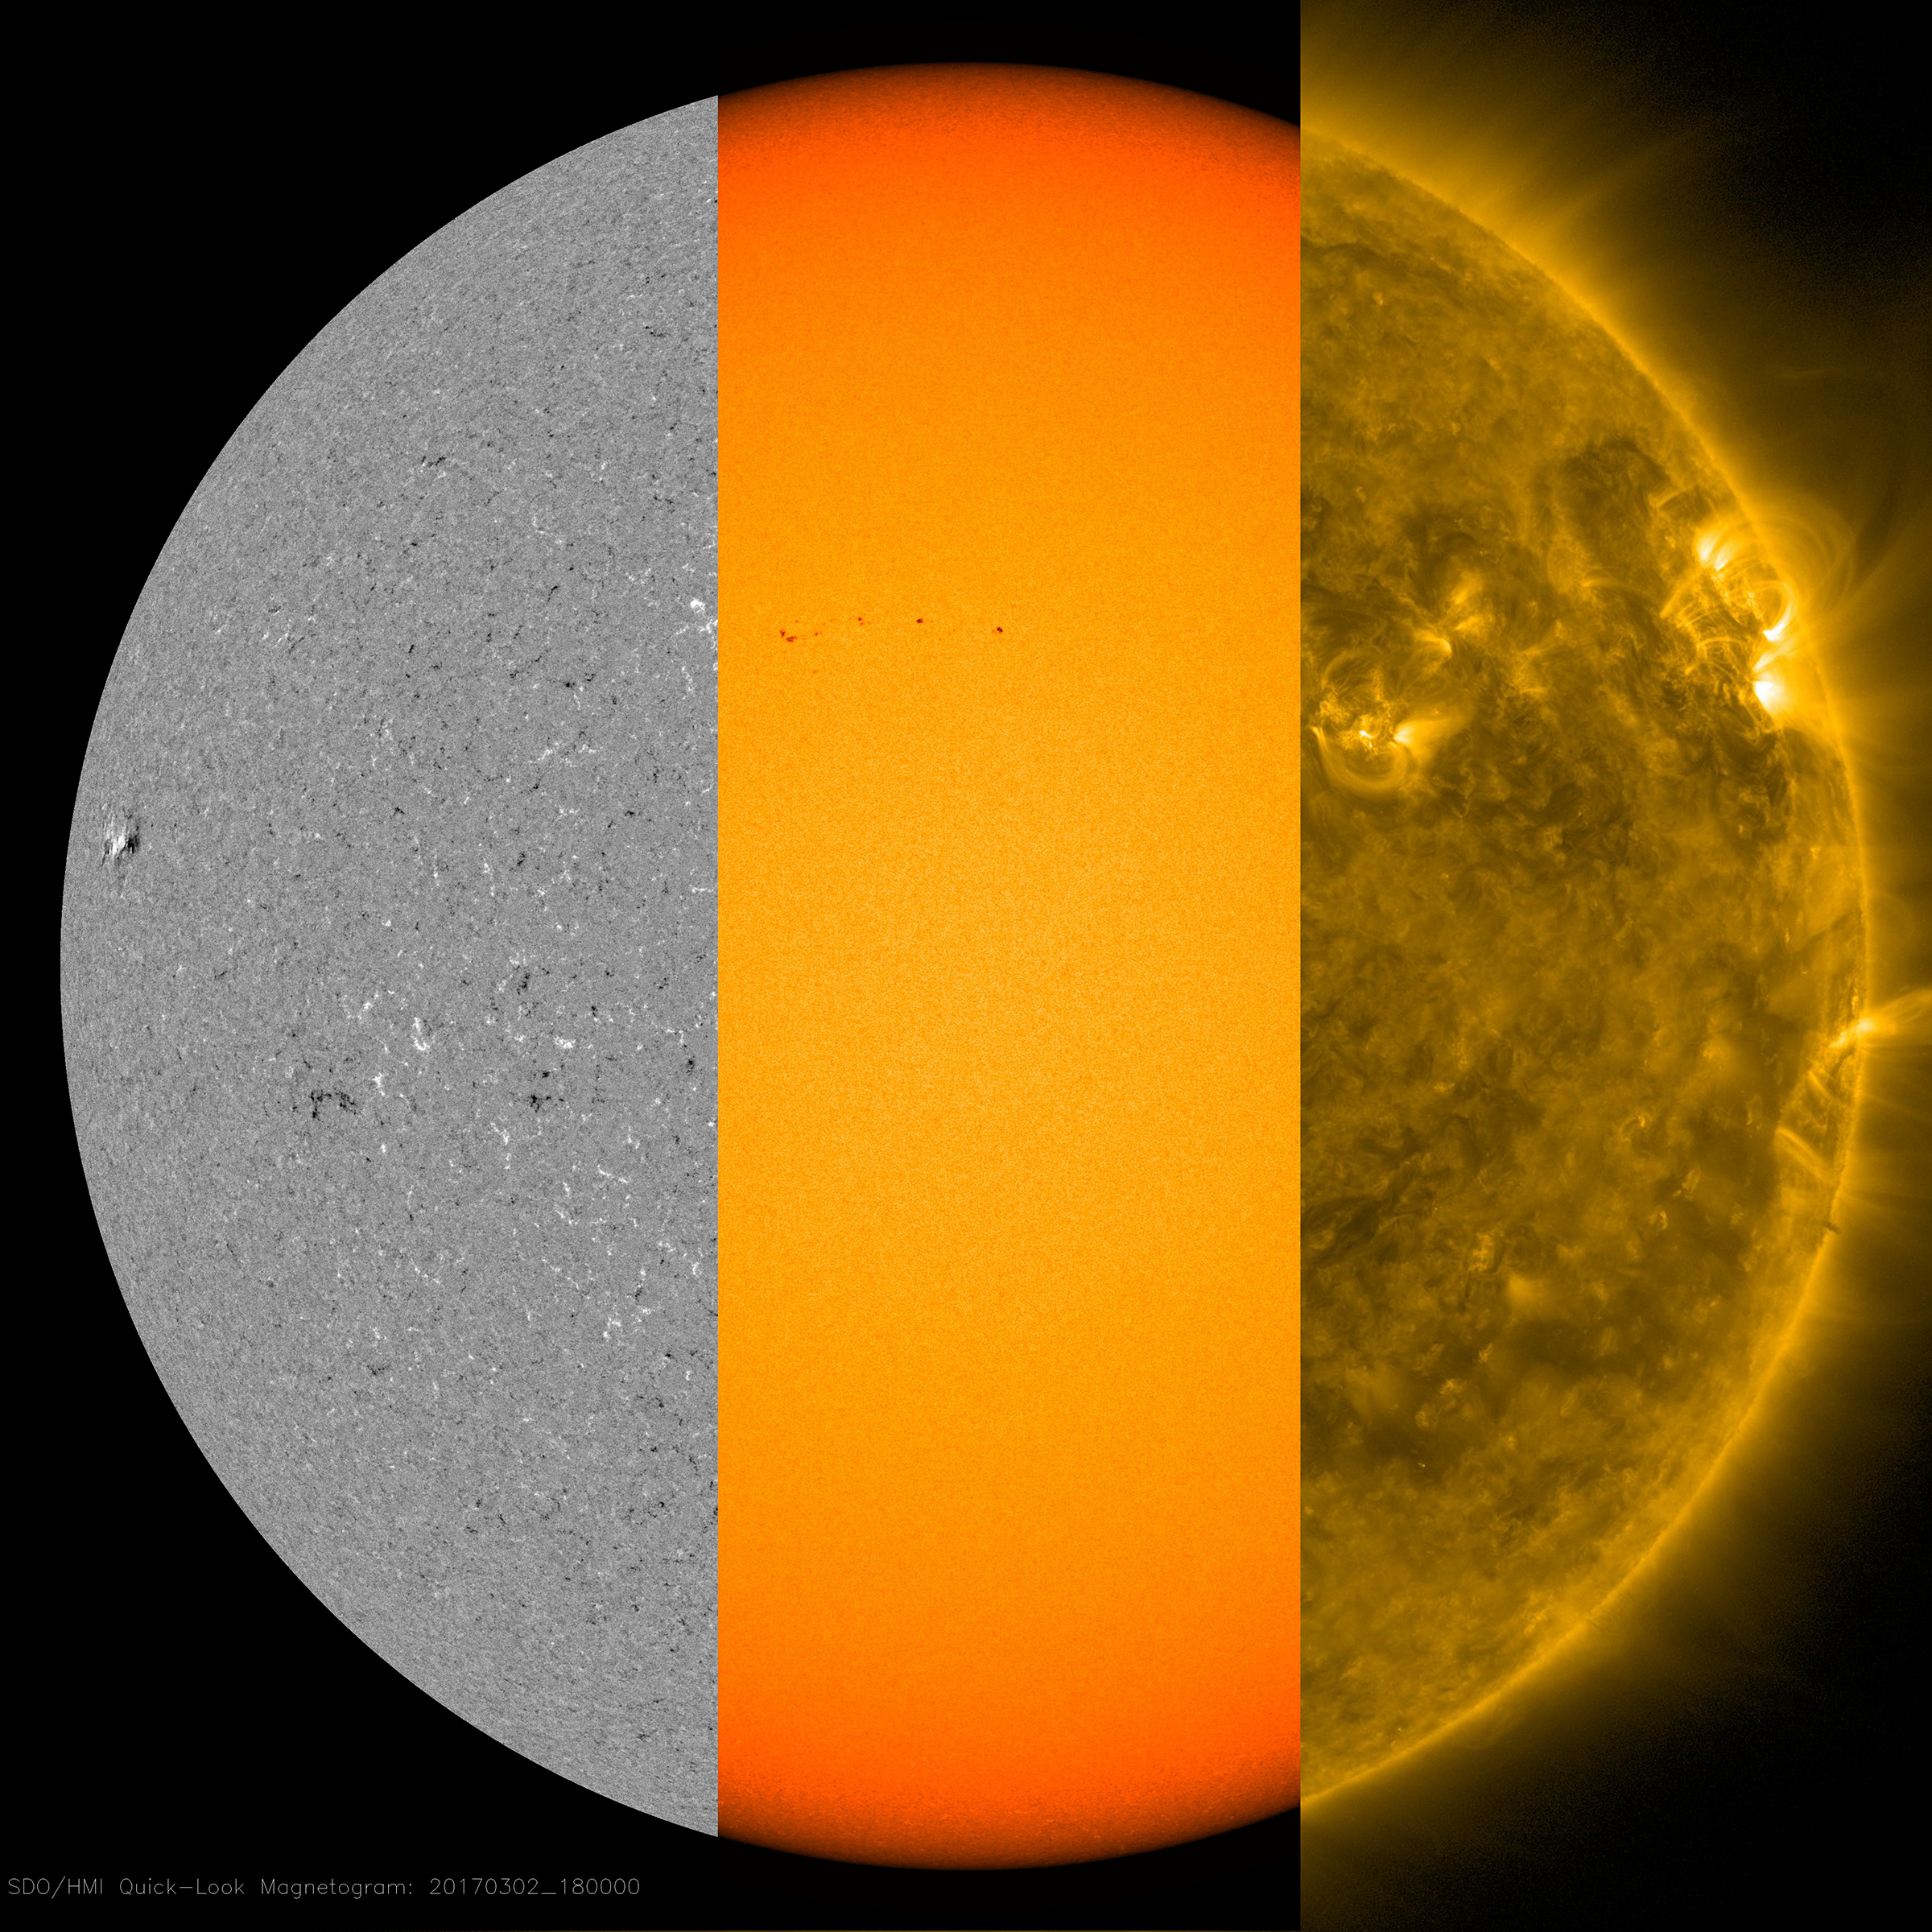

Sorting through Layers

Several small sunspots appeared this week, giving us a chance to illustrate their sources (Mar. 2, 2017). The first image is a magnetogram or magnetic image of the sun’s surface. The MDI instrument can observe where positive and negative particles are moving toward or away from strong magnetic areas. These active regions have stronger magnetic fields and appear as strongly black or white. The yellow image shows the surface in filtered light, and there the same active regions appear as dark, cooler splotches called sunspots. Higher up in the sun’s atmosphere, the golden image (in extreme ultraviolet light) shows arches of light above the active regions, which are charged particles spinning along magnetic field lines. Note that they all align very well with each other. Magnetic forces are the dynamic drivers here in these regions of the sun.

Movies
PIA21557_Layers_fade3_big.mp4
PIA21557_Layers_fade3_sm.mp4

SDO is managed by NASA’s Goddard Space Flight Center, Greenbelt, Maryland, for NASA’s Science Mission Directorate, Washington. Its Atmosphere Imaging Assembly was built by the Lockheed Martin Solar Astrophysics Laboratory (LMSAL), Palo Alto, California.

Credit: NASA/GSFC/Solar Dynamics Observatory